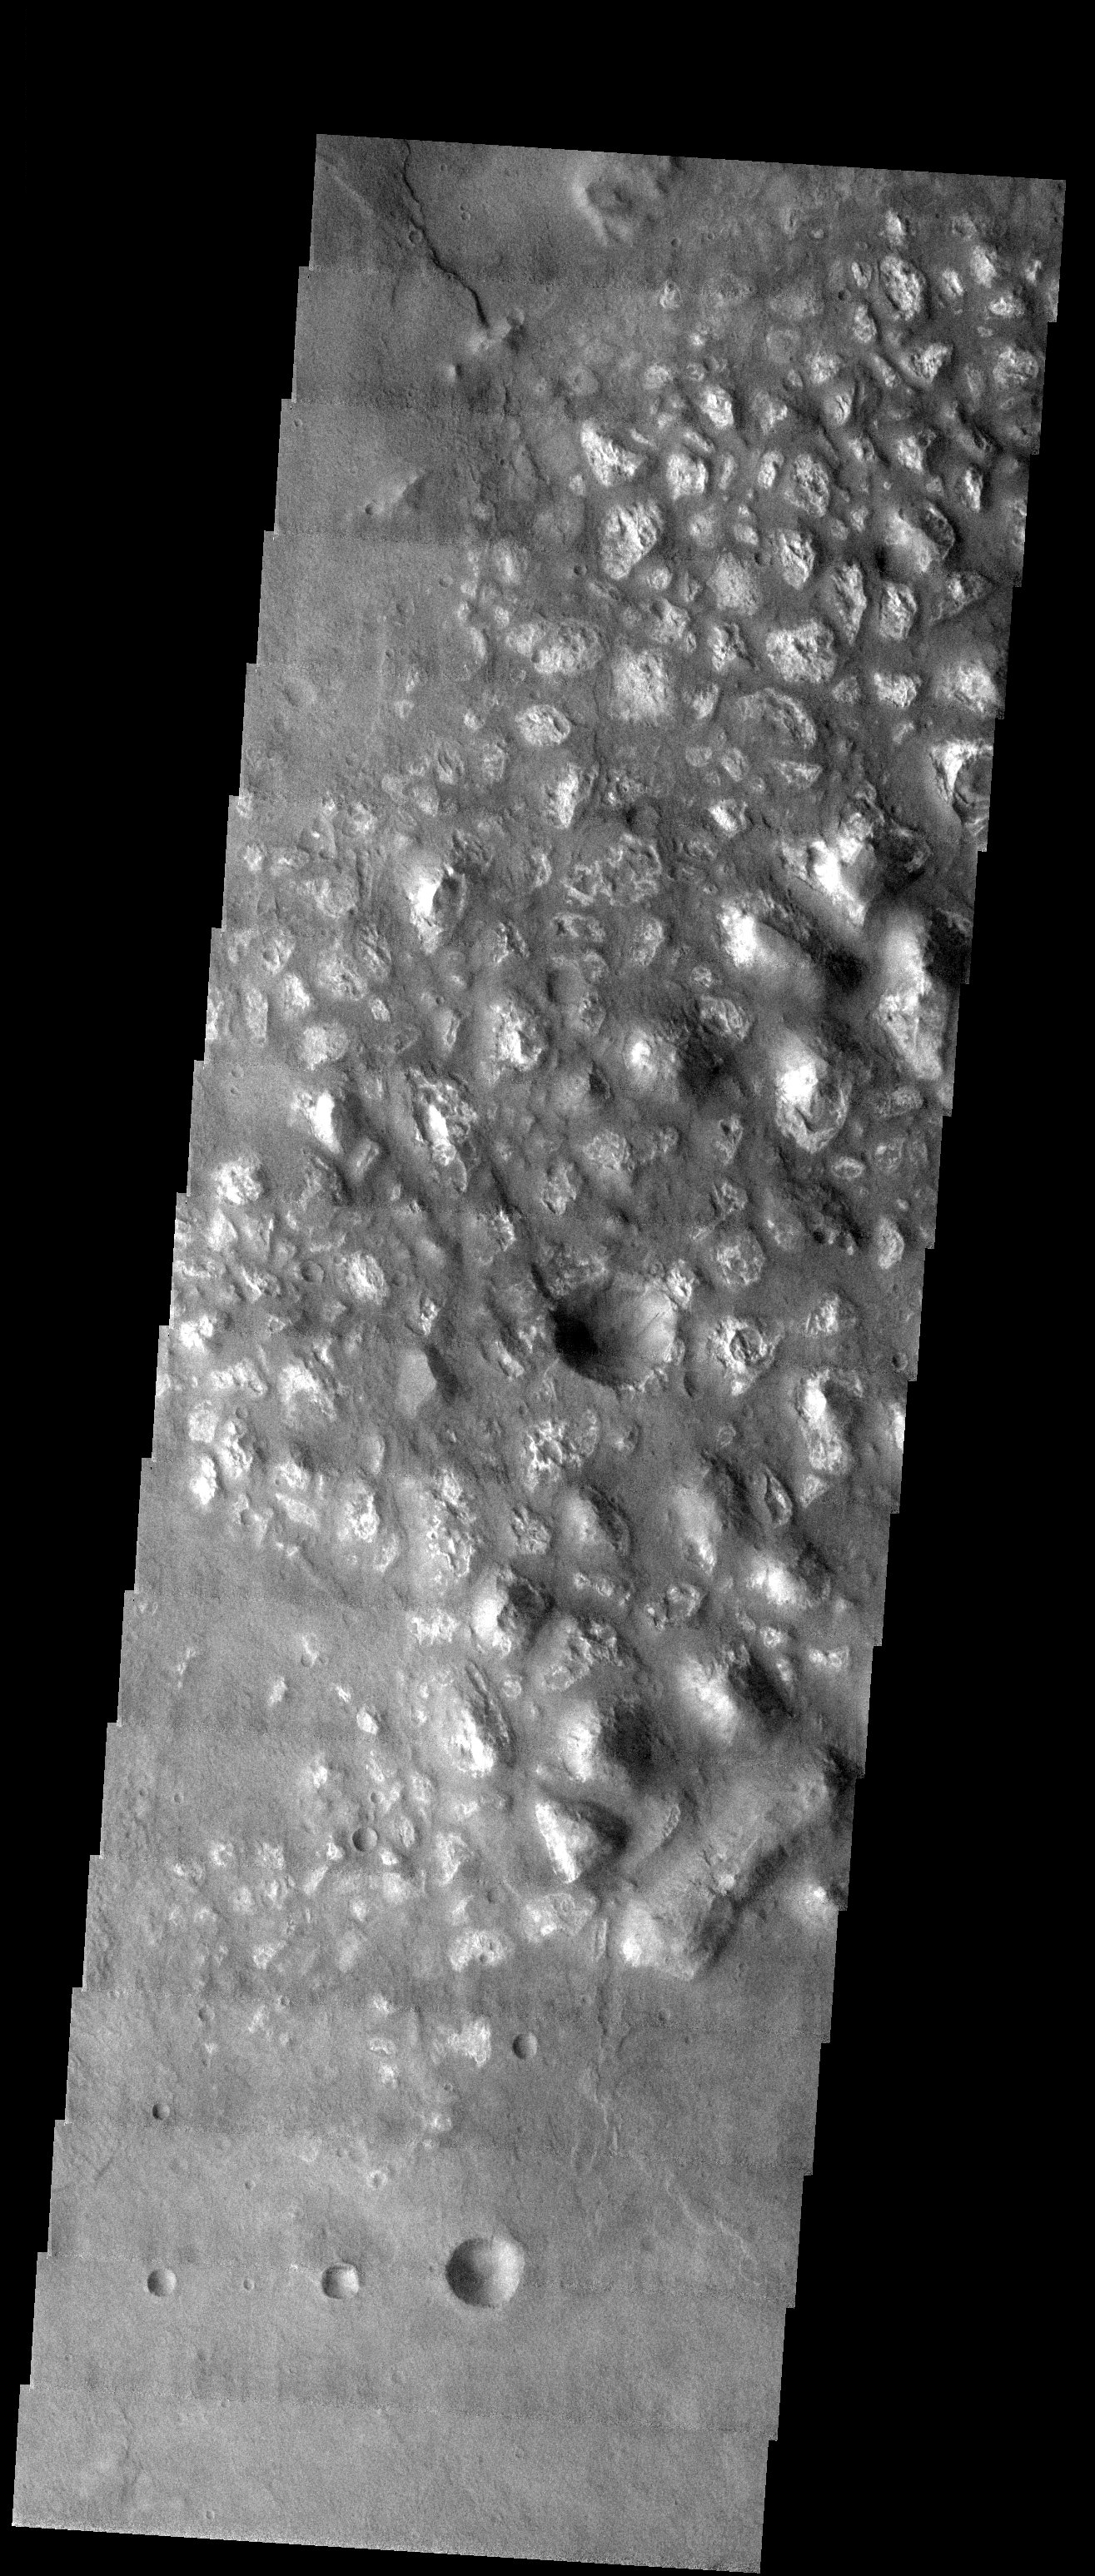

Knobby Terrain Down Under

Released 4 August 2003

At first glance, this THEMIS visible image appears to show chaotic terrain similar to several other areas which have been shown on this web page in recent weeks. However, this knobby terrain is in the southern highlands and nearly 100 degrees of longitude away from the equatorial chaotic terrain related to the giant outflow channels in the northern hemisphere. In addition, this knobby terrain does not seem to be inside of any kind of basin, like much of the chaotic terrain. What we may be seeing here are remnants of a rock layer that once existed but has been eroding away. It is important to note that this layer appears to have a higher albedo (visible brightness) than the surrounding terrain. This may indicate a difference in composition or grain size between the knobs and the surrounding terrain.

Image information: VIS instrument. Latitude -37.3, Longitude 164.1 East (195.9 West). 19 meter/pixel resolution.

Note: this THEMIS visual image has not been radiometrically nor geometrically calibrated for this preliminary release. An empirical correction has been performed to remove instrumental effects. A linear shift has been applied in the cross-track and down-track direction to approximate spacecraft and planetary motion. Fully calibrated and geometrically projected images will be released through the Planetary Data System in accordance with Project policies at a later time.

NASA’s Jet Propulsion Laboratory manages the 2001 Mars Odyssey mission for NASA’s Office of Space Science, Washington, D.C. The Thermal Emission Imaging System (THEMIS) was developed by Arizona State University, Tempe, in collaboration with Raytheon Santa Barbara Remote Sensing. The THEMIS investigation is led by Dr. Philip Christensen at Arizona State University. Lockheed Martin Astronautics, Denver, is the prime contractor for the Odyssey project, and developed and built the orbiter. Mission operations are conducted jointly from Lockheed Martin and from JPL, a division of the California Institute of Technology in Pasadena.

Credit: NASA/JPL/Arizona State University